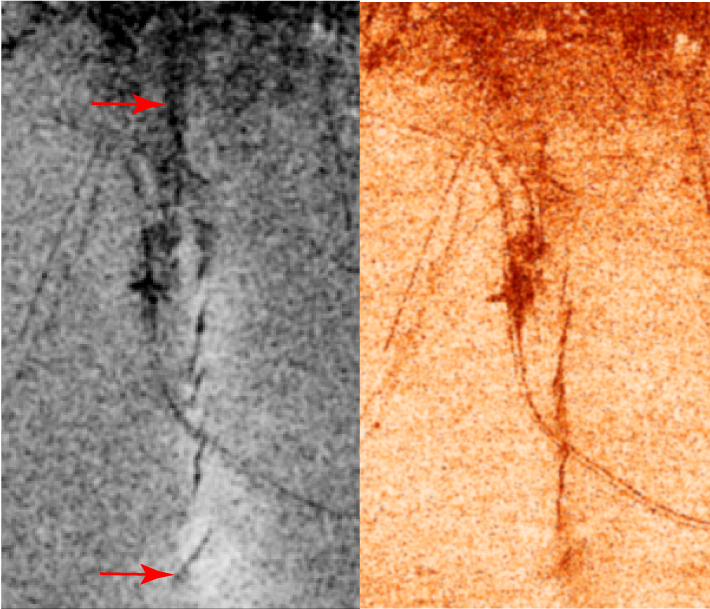

Bam, Iran, Radar Interferometry — Earthquake

A magnitude 6.5 earthquake devastated the small city of Bam in southeast Iran on December 26, 2003 at 5:26 AM local time.

While there have been several recent earthquakes on faults in the region, the city of Bam had not been affected by earthquakes for at least 500 years. Initial field studies found some minor evidence of fault motion, but the main fault rupture that caused the earthquake was discovered by analysis of data from the recently launched Envisat synthetic aperture radar system. Scientists from NASA’s JPL and the Centre for Observation and Modelling of Earthquakes and Tectonics (University of Oxford, UK and the University of Cambridge, UK) used interferometry analysis of the Envisat radar data and seismology to study the fault rupture, that passed directly beneath the center of the city of Bam. The interferometry analysis was performed with software developed at JPL. A less used type of radar interferometry analysis called the interferometric correlation (shown in this figure) was used to locate the surface trace of the fault rupture. Scientists from the Geological Survey of Iran mapped the surface ruptures in the field at the locations discovered on these correlation images.

The two images show similar measures of the radar interferometric correlation in grayscale on the left and in false colors on the right. The city of Bam is at the top edge of the images, which are each 5 km (3 miles) wide. In the left image, the irregular black line between the two red arrows shows the fault rupture, where the interferometric correlation is very low. The “S” shaped dark line running across the image from top left to lower right is a railroad, and some other straight lines are roads that also have low correlation. The right image shows the correlation in colors with the darkest red-orange color indicating low correlation on the fault ruptures and other features.

For more information, see the following paper, published recently in Geophysical Research Letters:

Talebian, M., Fielding, E.J., Funning, G.J., et al. (2004), The 2003 Bam (Iran) earthquake: Rupture of a blind strike-slip fault, L11611, doi:10.1029/2004GL020058.

The full paper is available (subscription required) can be found at http://www.agu.org/pubs/crossref/2004/2004GL020058.shtml

and for United States Government research a reprint is available at http://trs-new.jpl.nasa.gov/dspace/handle/2014/6130.

Radar data used in this research were acquired by the Envisat satellite operated by the European Space Agency, which kindly made this data available for research. Part of this research was performed at the Jet Propulsion Laboratory, California Institute of Technology under contract with NASA. Part of this research was performed at the Centre for the Observation and Modelling of Earthquakes and Tectonics supported by the U.K. Natural Environment Research Council. Research was also performed by the Geological Survey of Iran.

Size: Images are 5 km (3 miles) wide
Location: 29.1 degrees North latitude, 58.3 degrees East longitude
Orientation: North is up (UTM projection)
Image Data: Envisat ASAR interferometric correlation
Image resolution: 20 meters (60 feet)
Dates Acquired: December 3, 2003 and January 7, 2004

Credit: NASA/JPL/ESA